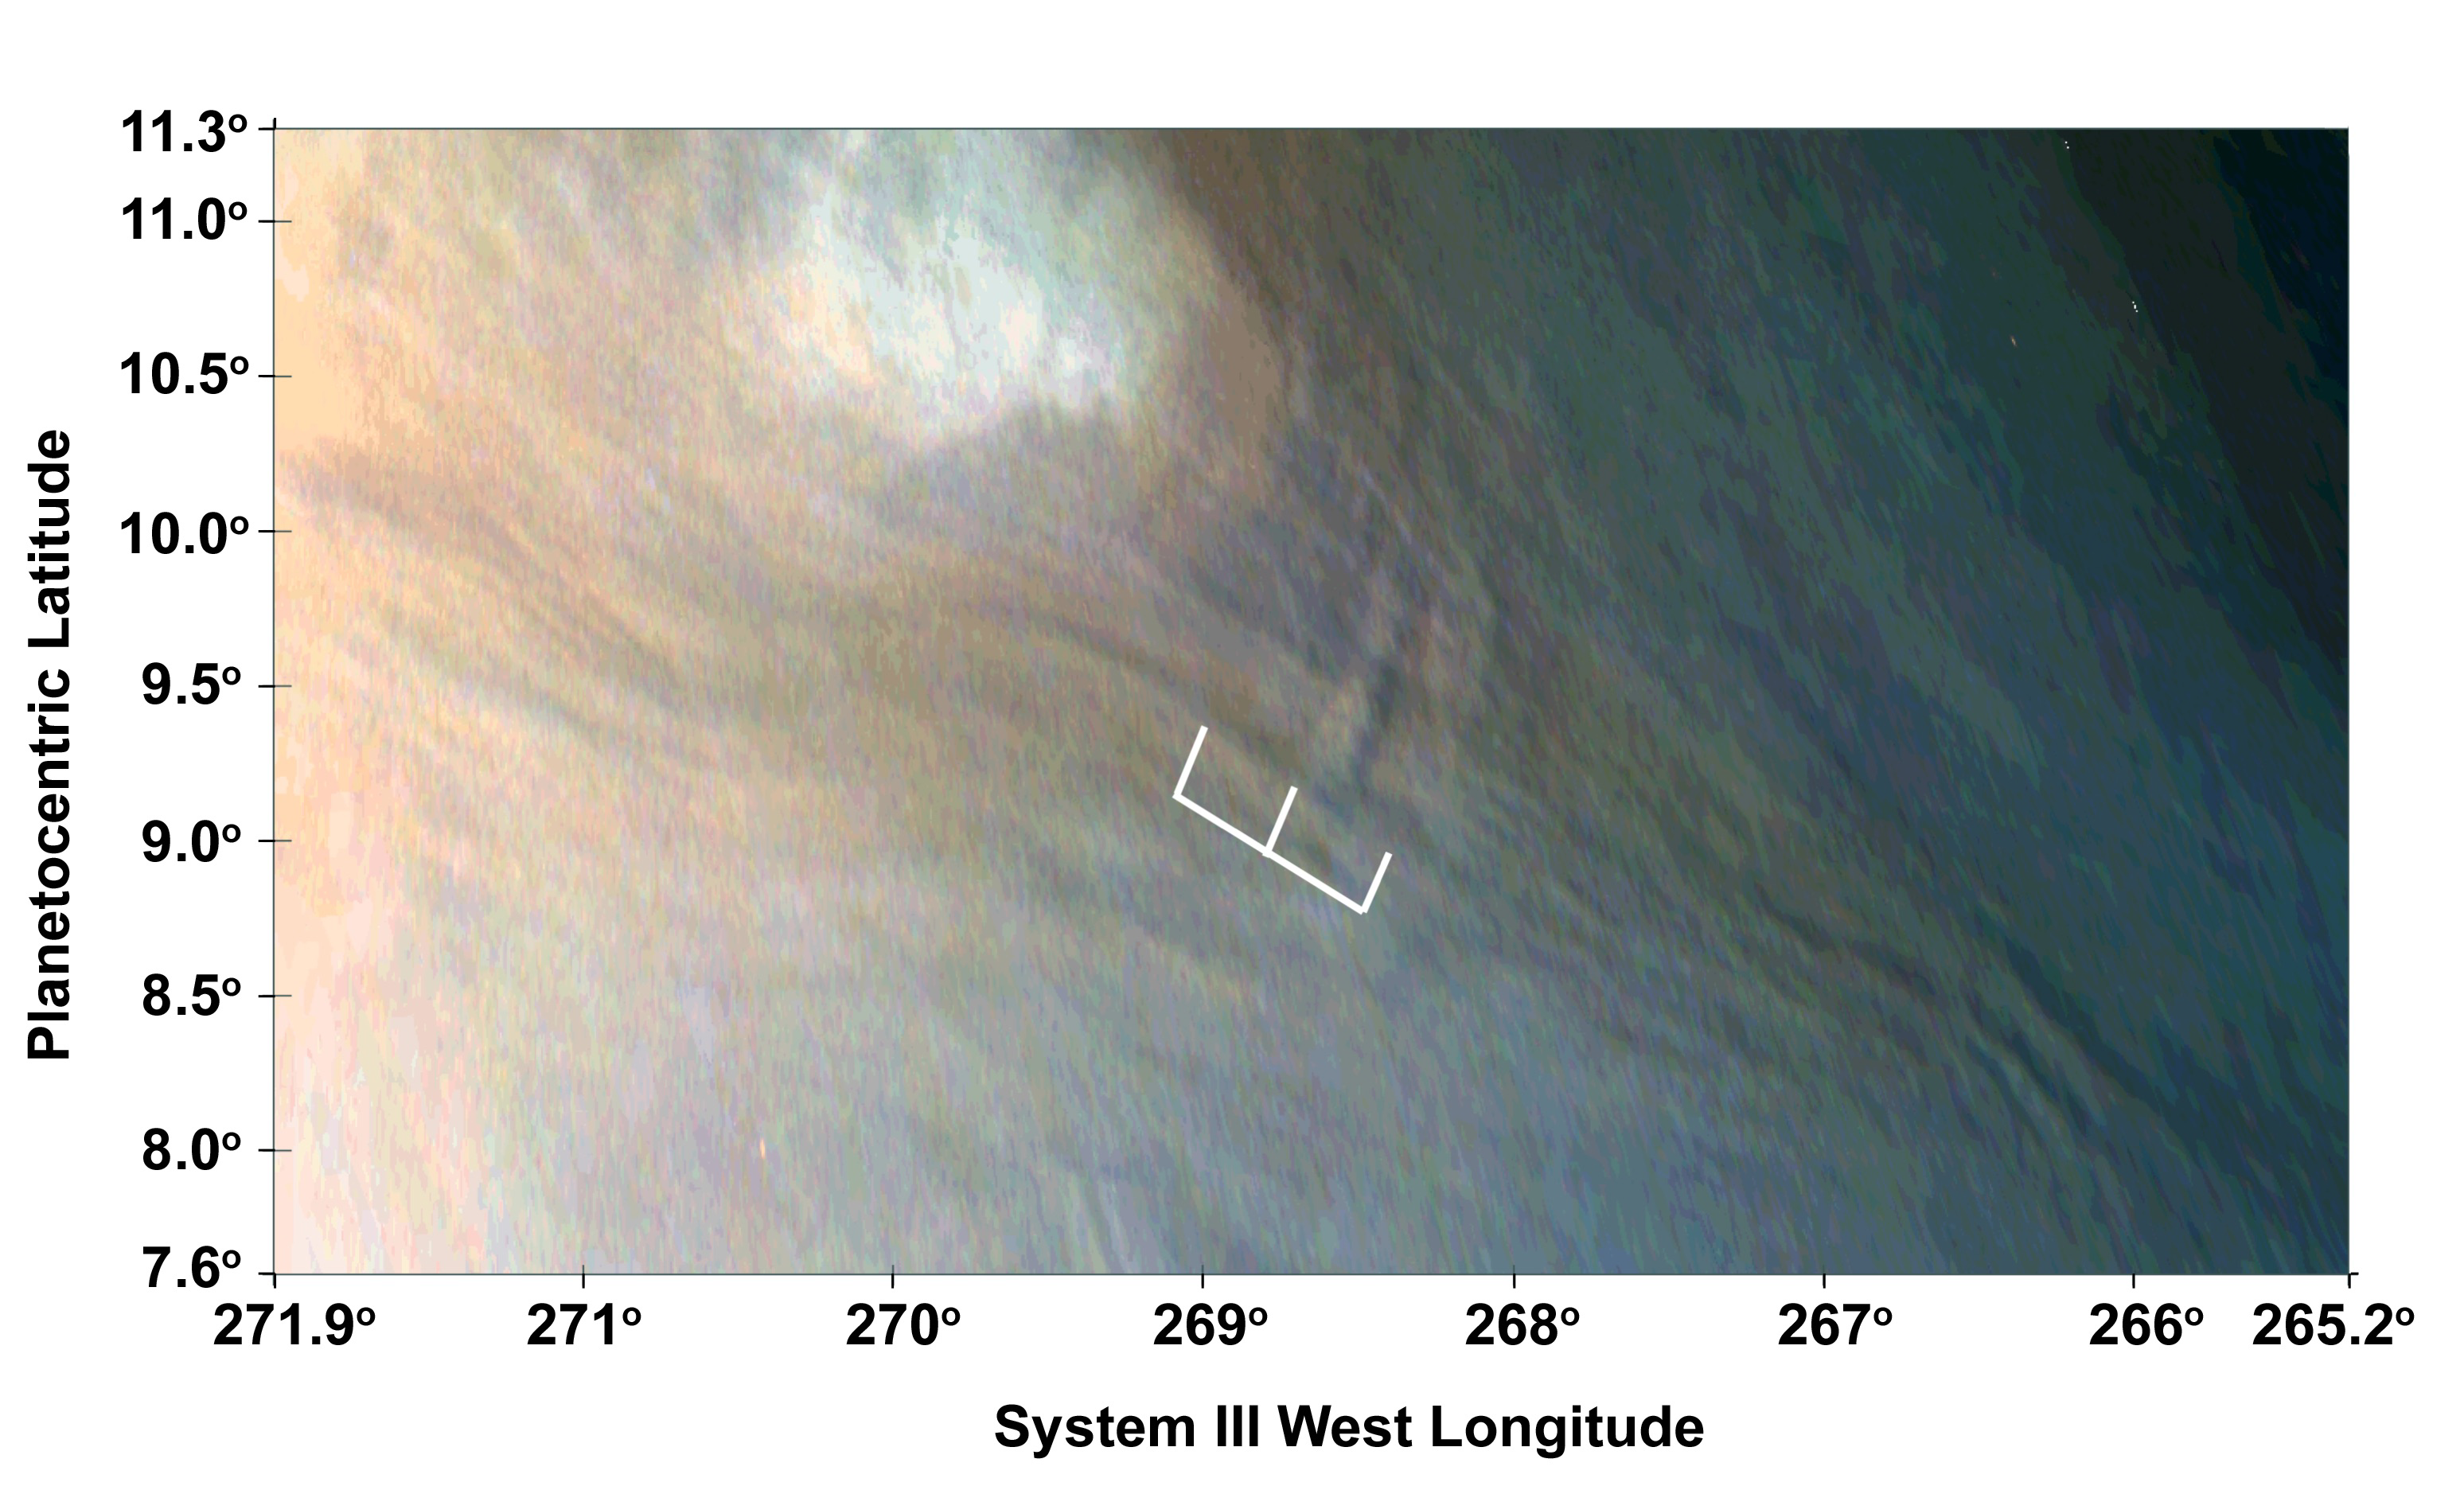

Three Waves at Jupiter

Three waves can be seen in this image, which is an excerpt of a JunoCam image taken on Feb. 2, 2017, during Juno’s fourth flyby of Jupiter (perijove 4). The region imaged in this picture is part of the visibly dark band just north of Jupiter’s equator known as the North Equatorial Belt. Most of this belt is characterized by downwelling motions, but during perijove 4 it had several bright areas of upwelling clouds.

One of those upwelling clouds appears to be accompanied by dark regions, which are most likely shadows. The shadow associated with the center of the three waves is about 25 miles (40 kilometers) long; from the angle of illumination, we can deduce that the shadowed part of the wave must be around 4 miles (7 kilometers) above the main cloud deck, with the peak of the wave probably close to 6 miles (10 kilometers) above the main cloud deck.

JunoCam’s raw images are available at www.missionjuno.swri.edu/junocam for the public to peruse and process into image products.

More information about Juno is online at http://www.nasa.gov/juno and http://missionjuno.swri.edu.

NASA’s Jet Propulsion Laboratory manages the Juno mission for the principal investigator, Scott Bolton, of Southwest Research Institute in San Antonio. Juno is part of NASA’s New Frontiers Program, which is managed at NASA’s Marshall Space Flight Center in Huntsville, Alabama, for NASA’s Science Mission Directorate. Lockheed Martin Space Systems, Denver, built the spacecraft. Caltech in Pasadena, California, manages JPL for NASA.

Credit: NASA/JPL-Caltech/SwRI/MSSS/JunoCam